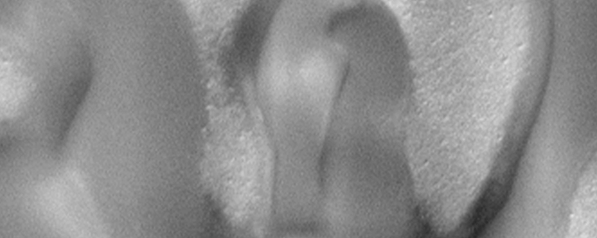

North Polar Region Dunes Focus Test Image

During the Mars Orbiter Camera (MOC) focus and calibration testing period in the first week of March 1999, small pictures of surfaces in the north polar region were used to check the quality of each change in the camera’s focus. Some of these pictures showed the north polar permanent ice cap, while others provided a close-up view of some of the dark sand dunes that surround the north polar region. This picture shows the best example. The dunes here are dark and their slipfaces — the steep slope on the dune’s lee side — is on the left of each dune, indicating wind transport from right to left in this particular location. The substrate between the dunes is bright and has a rough, bumpy texture. The picture covers an area 1000 meters (1094 yards) by 400 meters (437 yards). Illumination is from the lower right.

Malin Space Science Systems and the California Institute of Technology built the MOC using spare hardware from the Mars Observer mission. MSSS operates the camera from its facilities in San Diego, CA. The Jet Propulsion Laboratory’s Mars Surveyor Operations Project operates the Mars Global Surveyor spacecraft with its industrial partner, Lockheed Martin Astronautics, from facilities in Pasadena, CA and Denver, CO.

Credit: NASA/JPL/MSSS